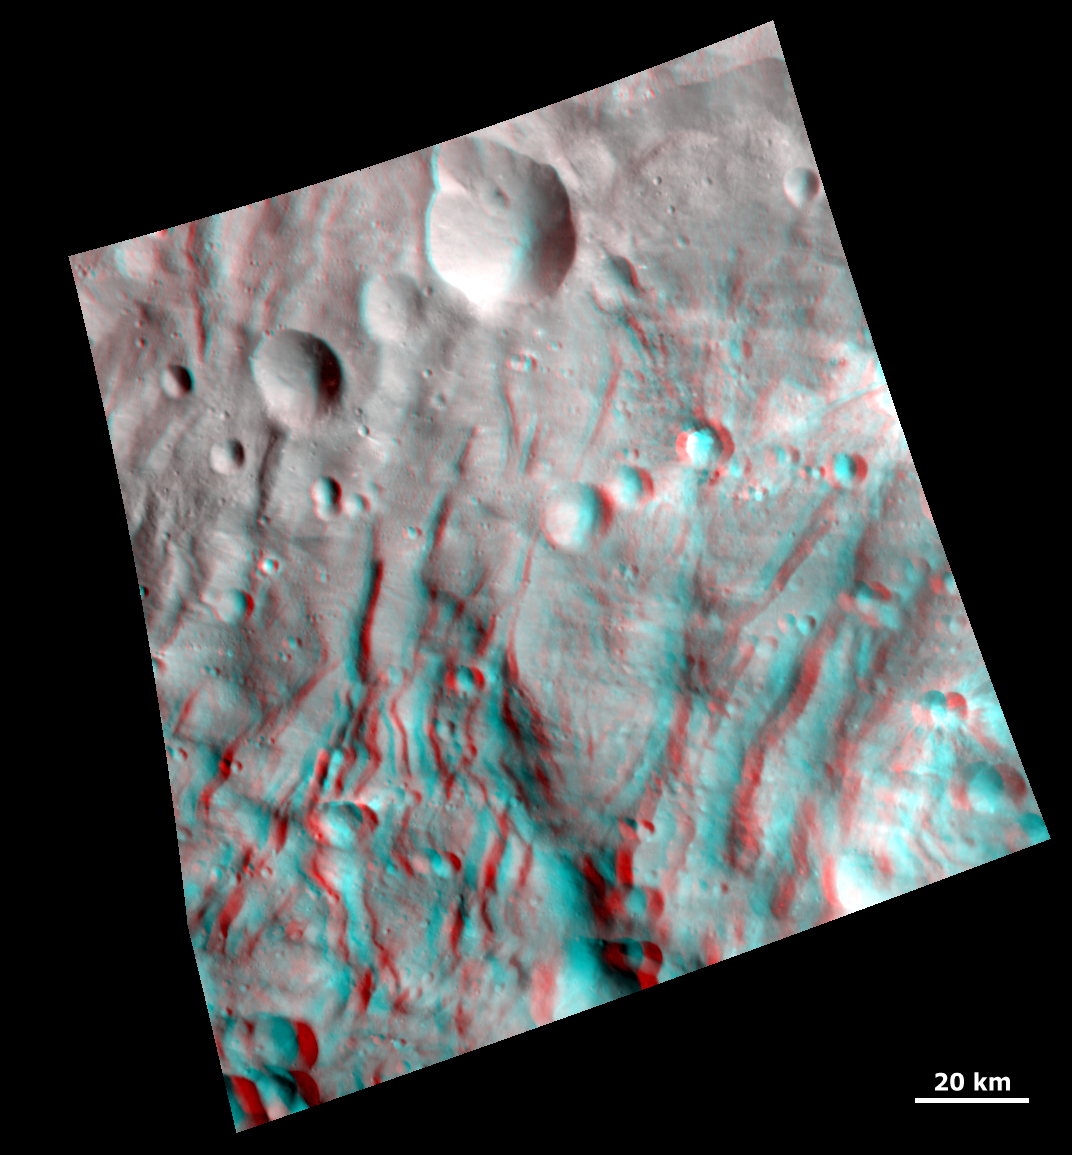

3-D Image of Grooves and Wrinkles in the South Polar Region

NASA’s Dawn spacecraft obtained this 3-D image of Vesta with its framing camera on Aug. 23 and 28, 2011. This image of the south polar region was taken through the camera’s clear filter at a distance of 1,700 miles (2,740 kilometers). The image has a resolution of about 260 meters per pixel. Use red-cyan (red-blue, or red-green) glasses for a 3-D view of the image.

The Dawn mission to Vesta and Ceres is managed by NASA’s Jet Propulsion Laboratory, a division of the California Institute of Technology, Pasadena, Calif., for NASA’s Science Mission Directorate, Washington. UCLA is responsible for overall Dawn mission science. The Dawn framing cameras were developed and built under the leadership of the Max Planck Institute for Solar System Research, Katlenburg-Lindau, Germany, with significant contributions by DLR German Aerospace Center, Institute of Planetary Research, Berlin, and in coordination with the Institute of Computer and Communication Network Engineering, Braunschweig. The Framing Camera project is funded by the Max Planck Society, DLR, and NASA/JPL.

Credit: NASA/JPL-Caltech/UCLA/MPS/DLR/IDA